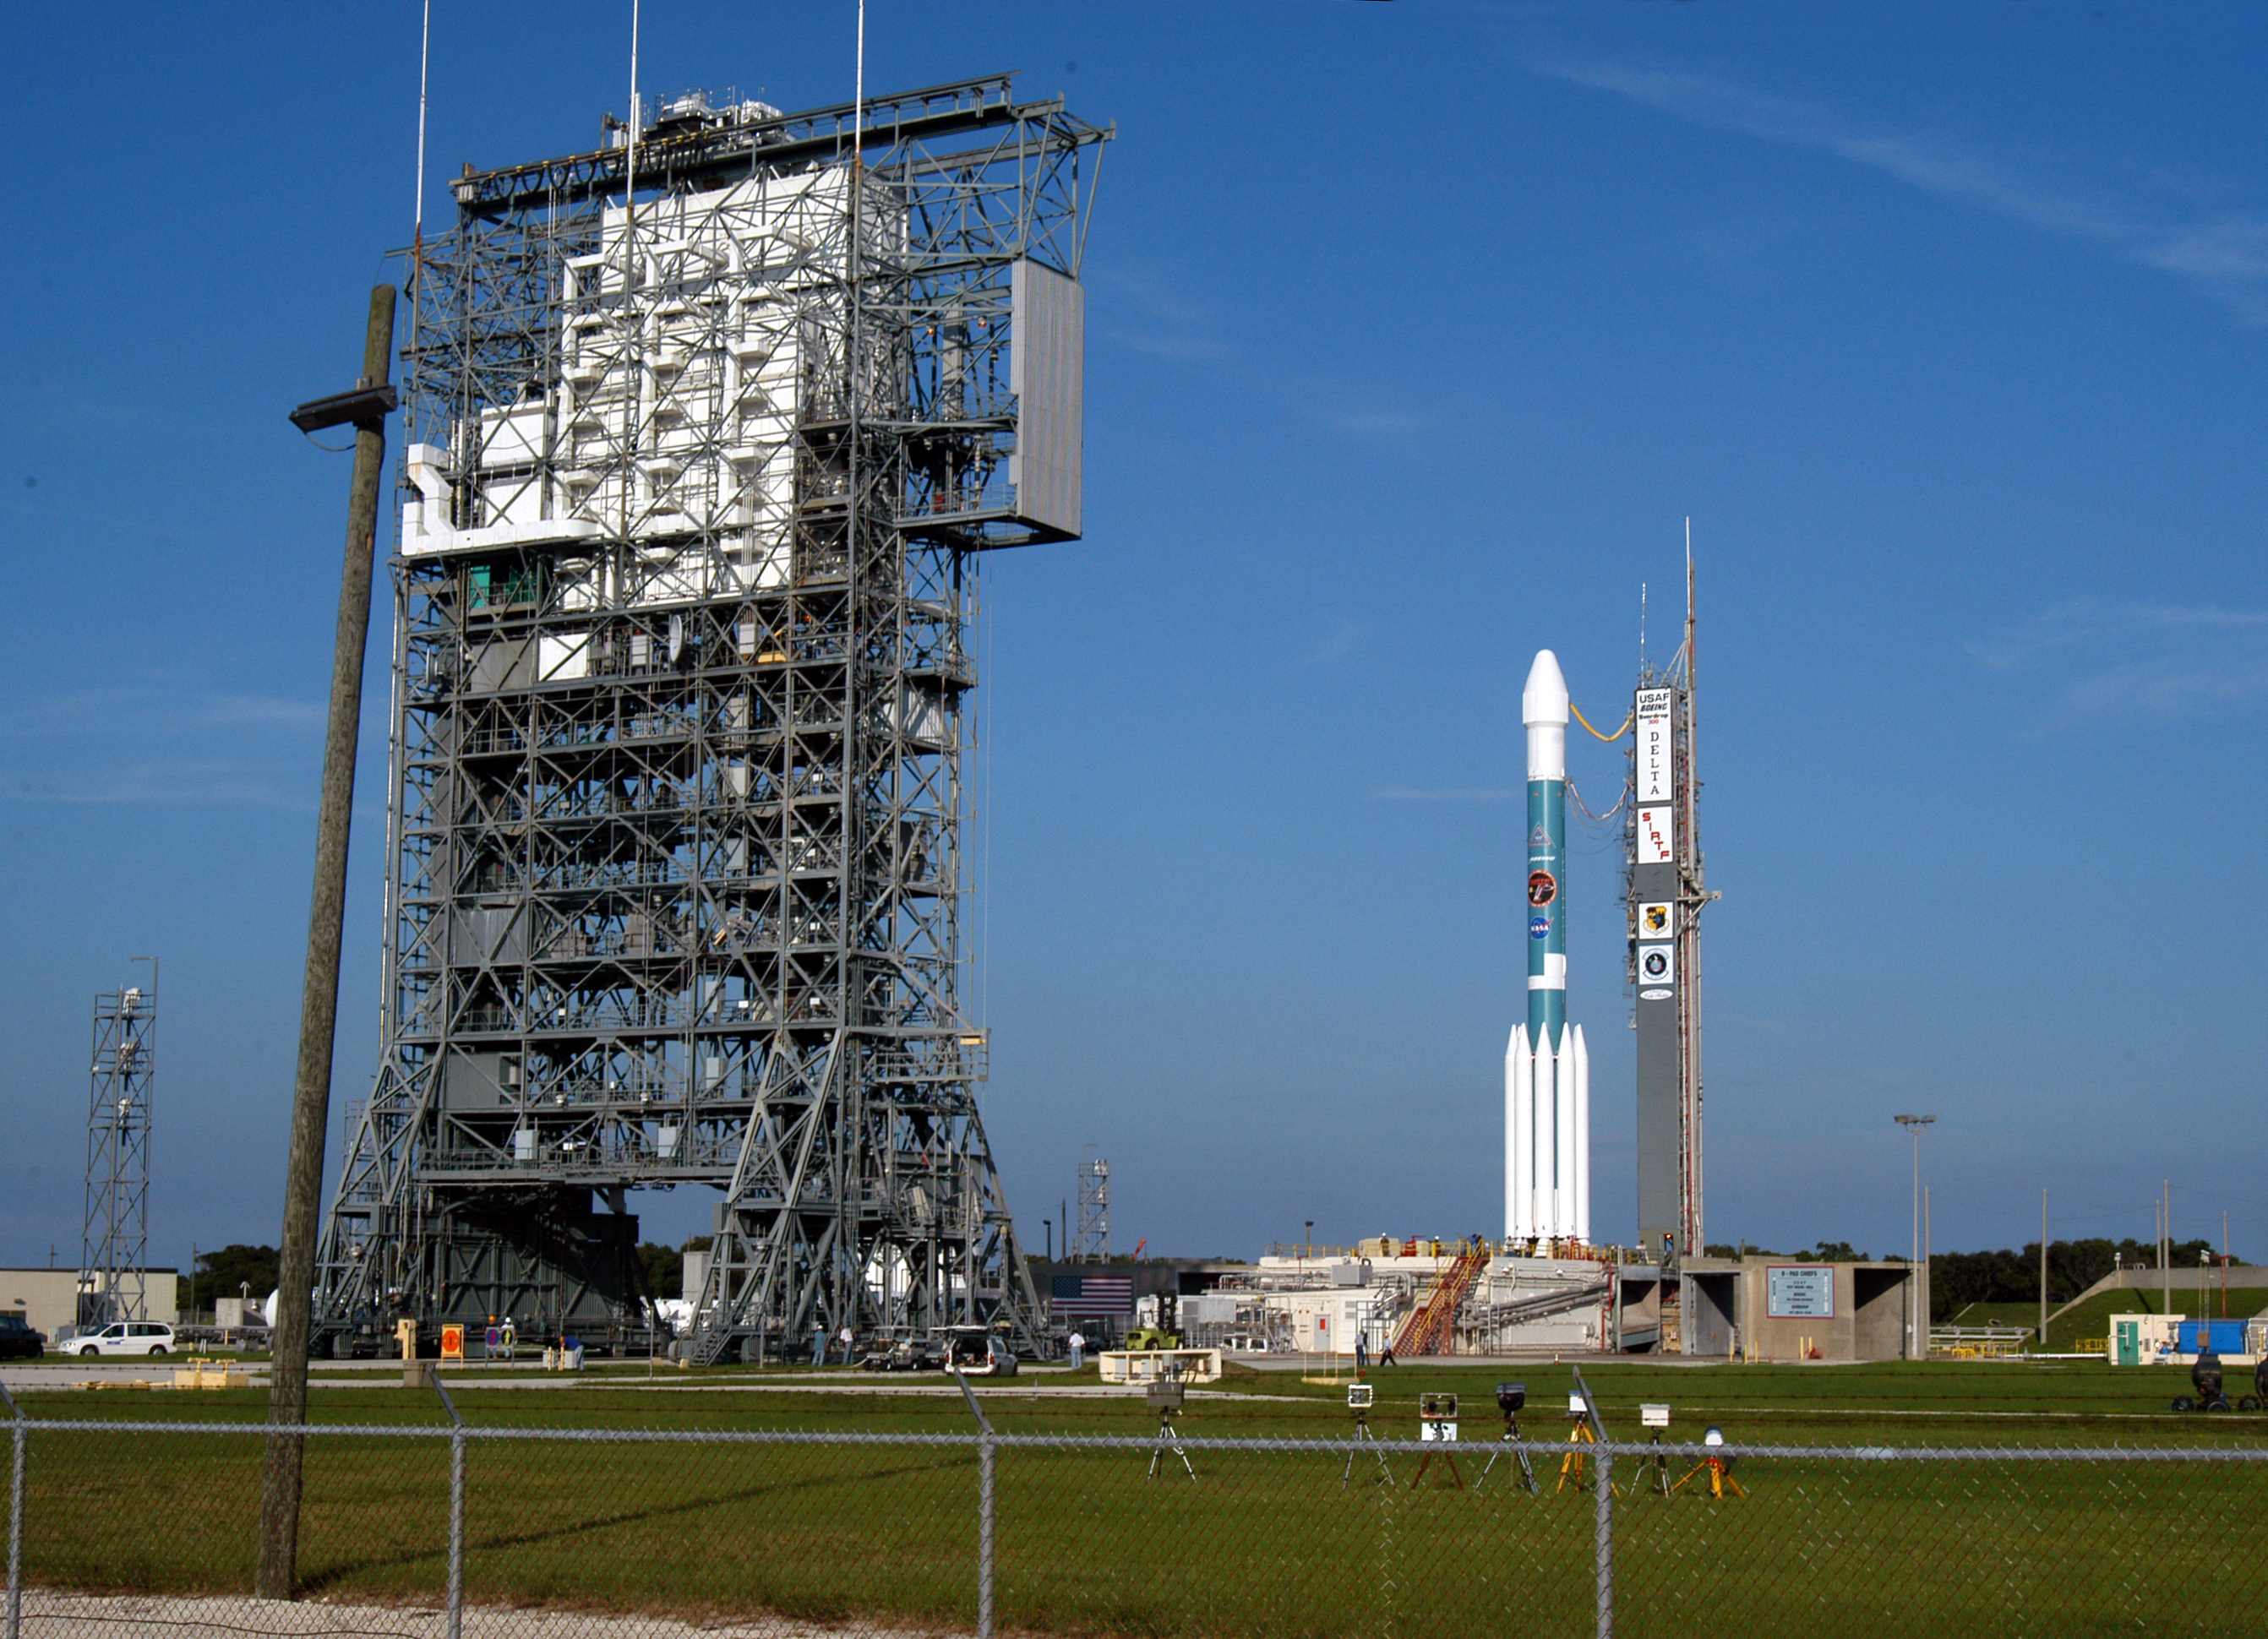

Gantry Rollback

The gantry on the Delta II rocket that launched the Spitzer Space Telescope is rolled back on August 24, 2003, the day before the launch.

Credit: NASA/JPL-Caltech/R. Hurt (SSC)